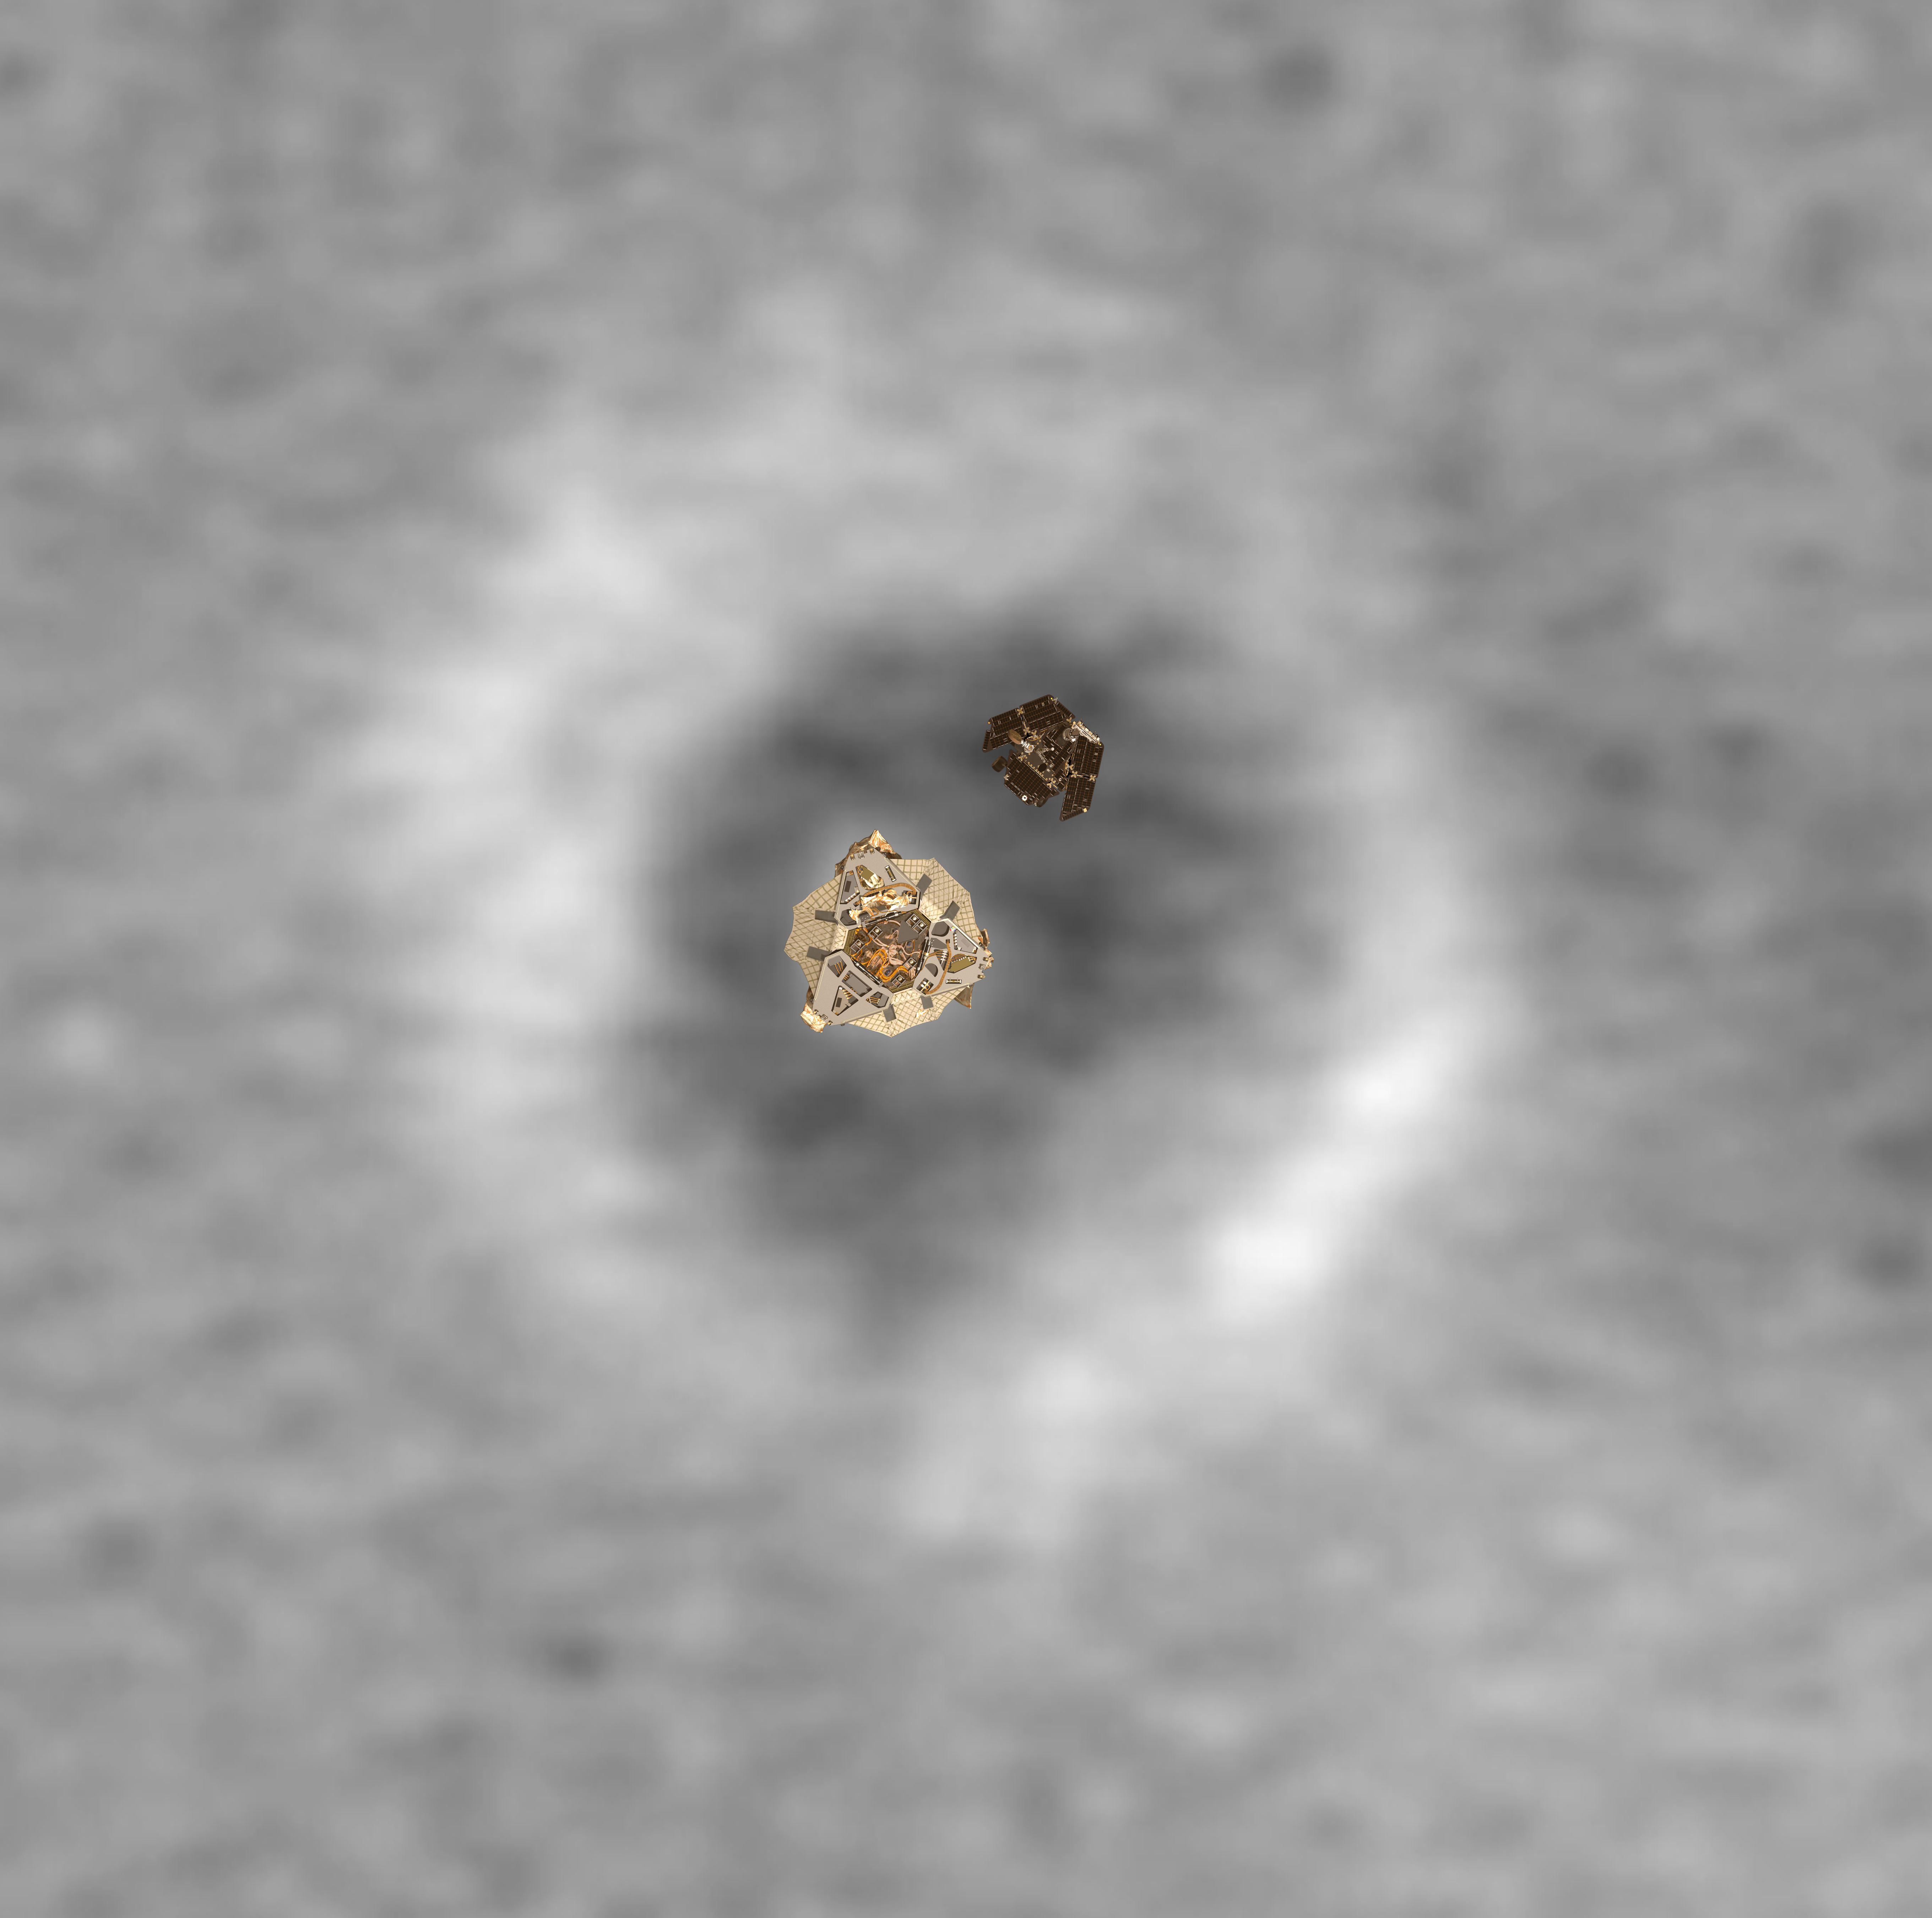

Top View of a Computer Graphic Model of the Opportunity Lander and Rover

PIA05265

A computer graphics model of the Opportunity lander and rover are super-imposed on top of the martian terrain where Opportunity landed.

Credit: NASA/JPL/MSSS